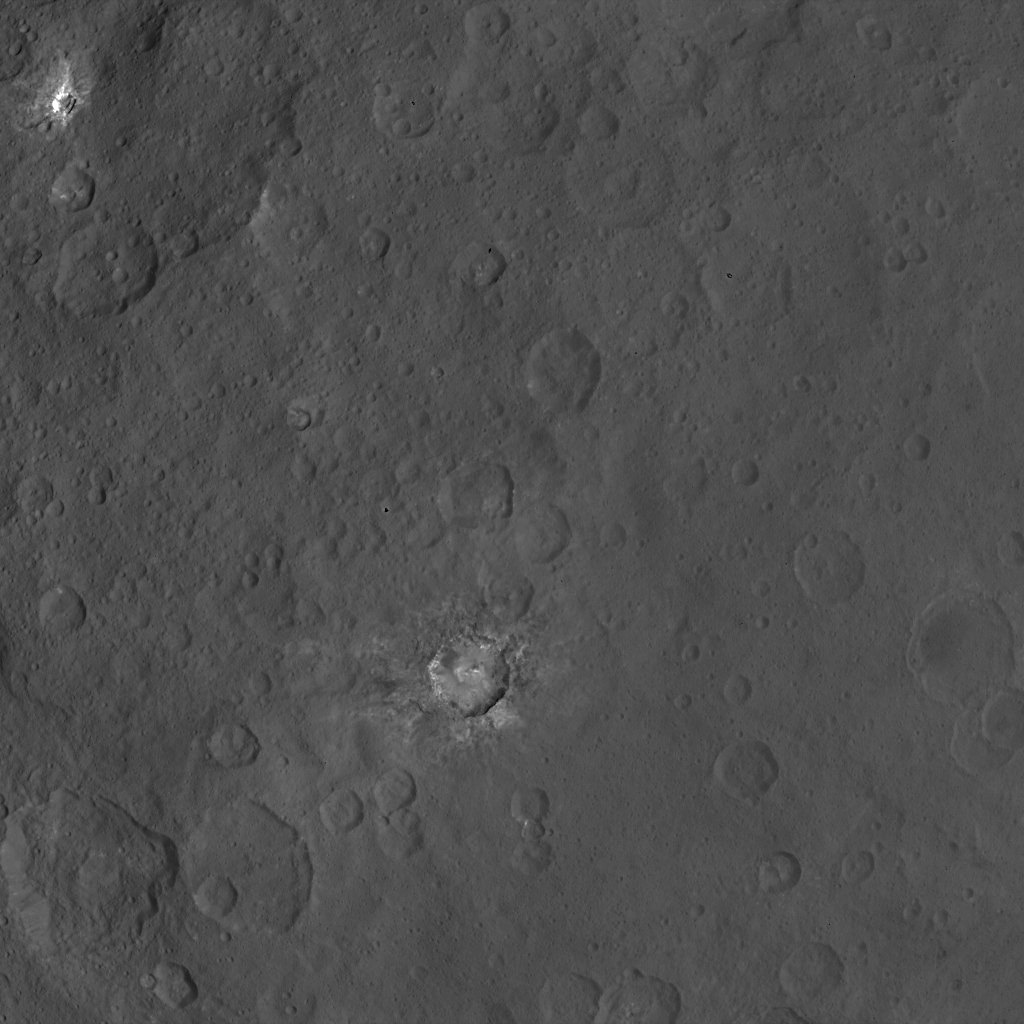

Dawn Survey Orbit Image 14

This image, taken by NASA’s Dawn spacecraft, shows dwarf planet Ceres from an altitude of 2,700 miles (4,400 kilometers). The image, with a resolution of 1,400 feet (410 meters) per pixel, was taken on June 9, 2015. The bright feature in the upper-left is also seen in PIA19581.

Dawn’s mission is managed by JPL for NASA’s Science Mission Directorate in Washington. Dawn is a project of the directorate’s Discovery Program, managed by NASA’s Marshall Space Flight Center in Huntsville, Alabama. UCLA is responsible for overall Dawn mission science. Orbital ATK, Inc., in Dulles, Virginia, designed and built the spacecraft. The German Aerospace Center, the Max Planck Institute for Solar System Research, the Italian Space Agency and the Italian National Astrophysical Institute are international partners on the mission team.

Credit: NASA/JPL-Caltech/UCLA/MPS/DLR/IDA